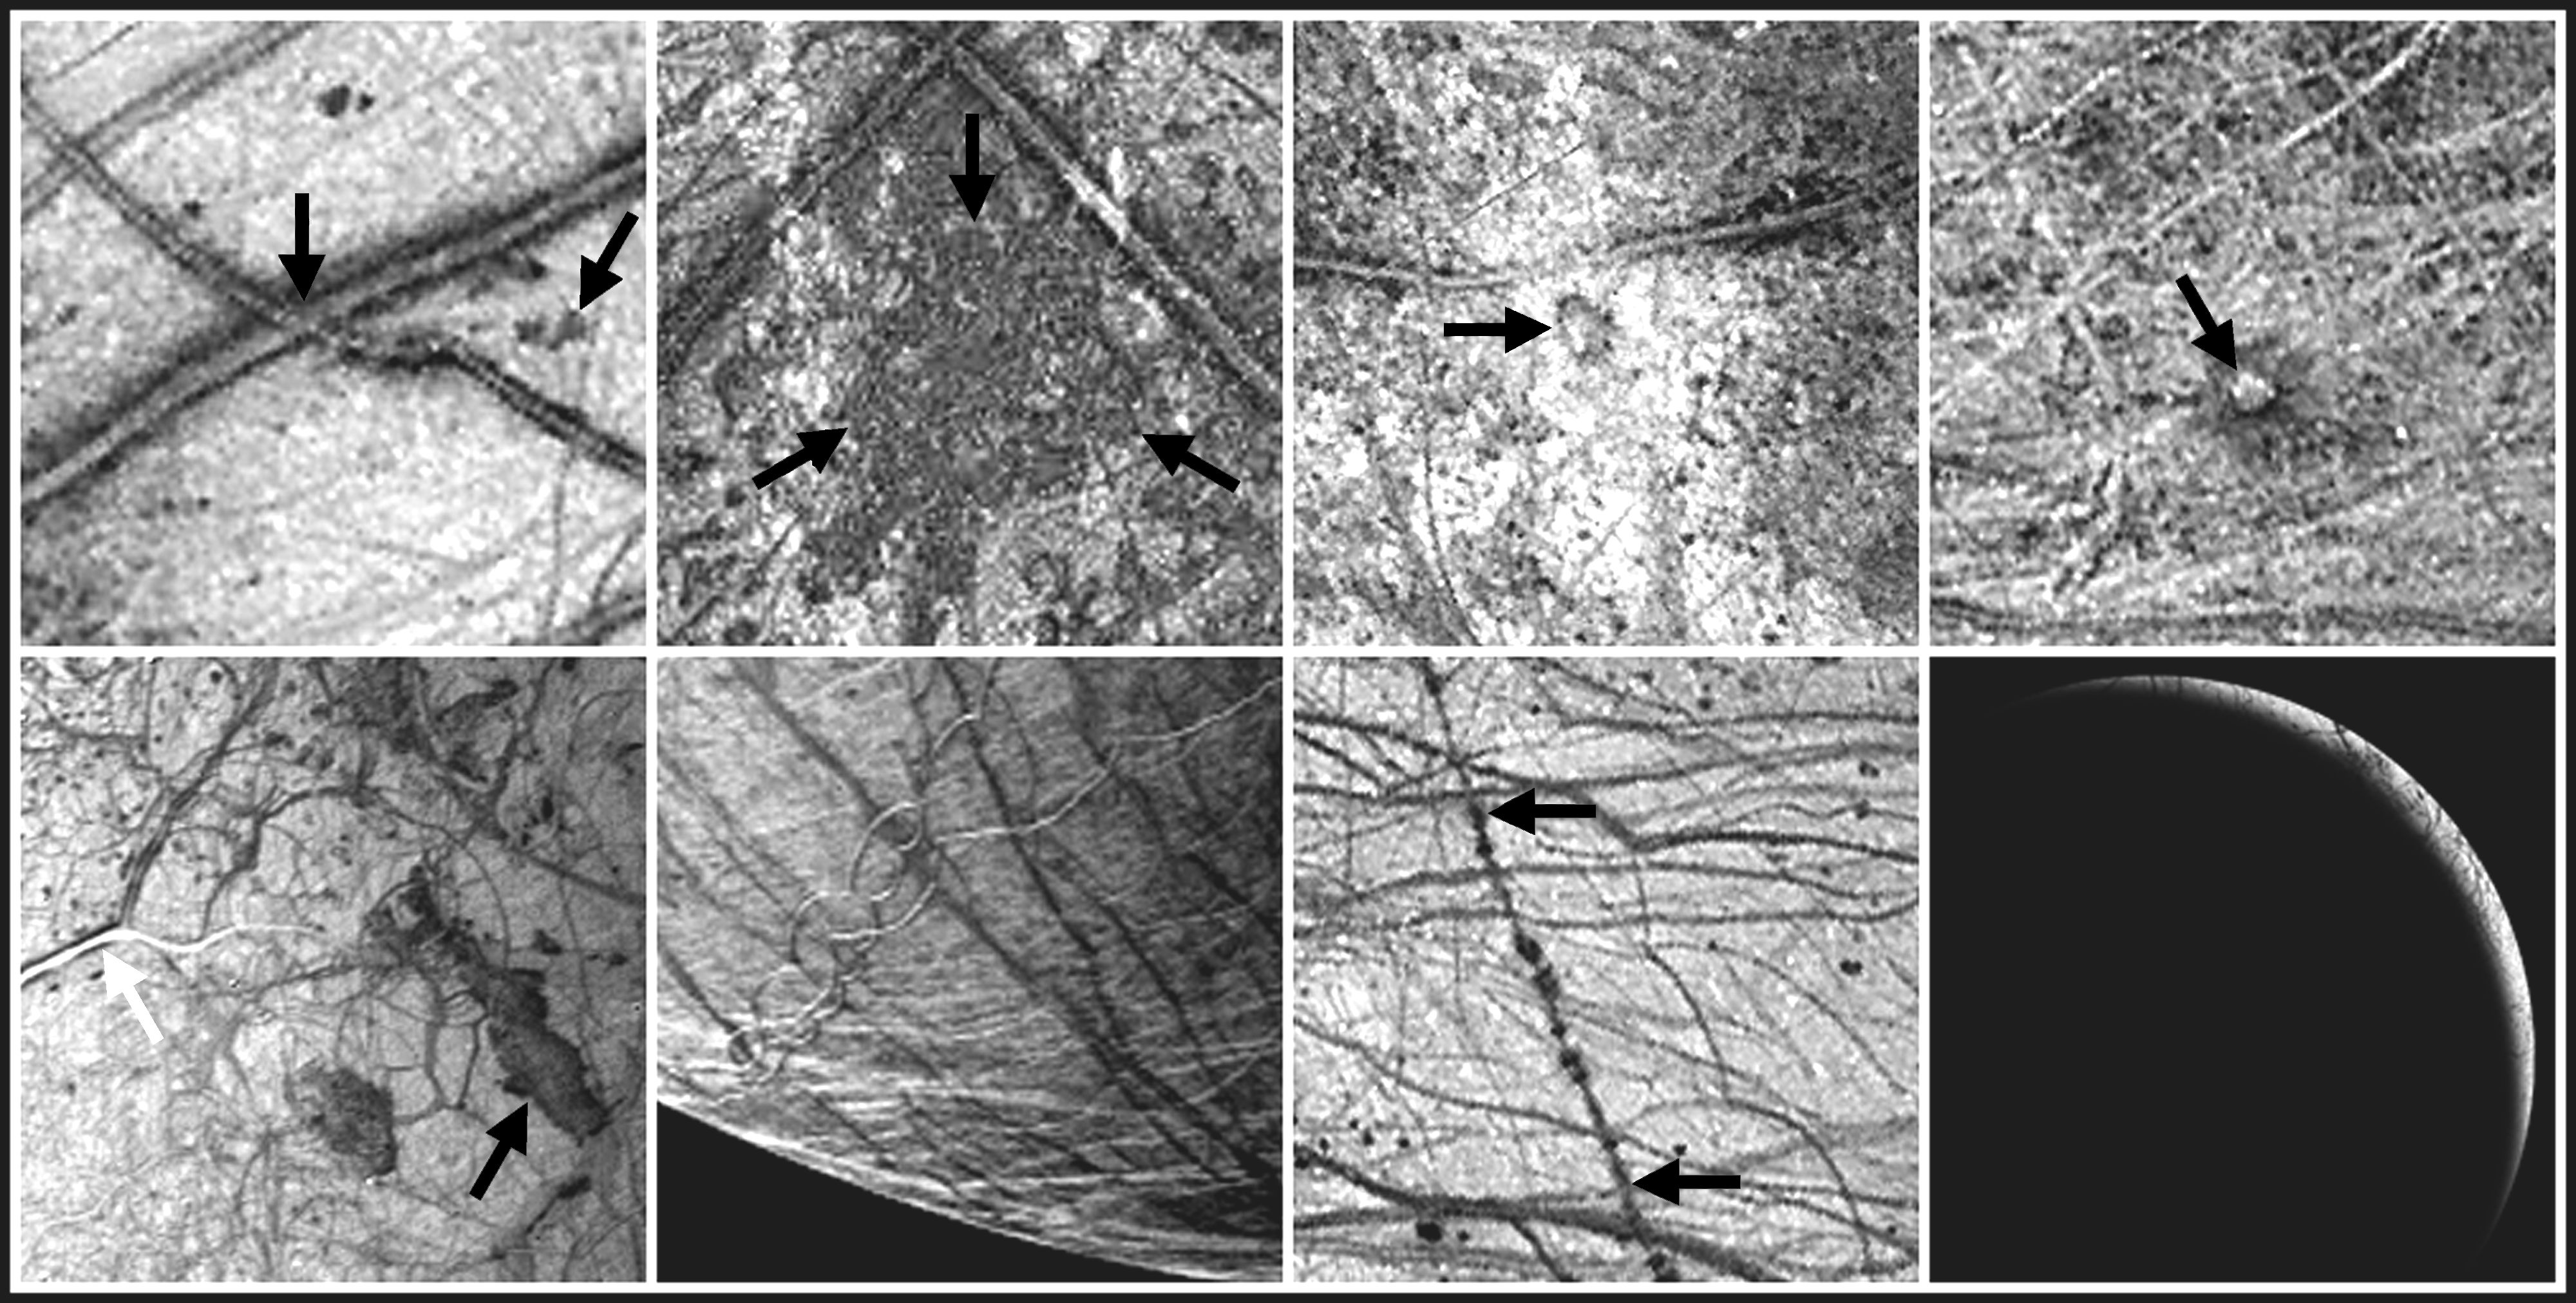

Europa Imaging Highlights During GEM

During the two year Galileo Europa Mission (GEM), NASA’s Galileo spacecraft will focus intensively on Jupiter’s intriguing moon, Europa. This montage shows samples of some of the features that will be imaged during eight successive orbits. The images in this montage are in order of increasing orbit from the upper left (orbit 11) to the lower right (orbit 19).

DESCRIPTIONS AND APPROXIMATE RESOLUTIONS

Triple bands and dark spots1.6 kilometers/pixel

Conamara Chaos1.6 kilometers/pixel

Mannan’an Crater1.6 kilometers/ pixel

Cilix1.6 kilometers/pixel

Agenor Linea and Thrace Macula2 kilometers/pixel

South polar terrain2 kilometers/pixel

Rhadamanthys Linea1.6 kilometers/pixel

Europa plume search7 kilometers/pixel

< /tr>
1. Triple bands and dark spots were the focus of some images from Galileo’s eleventh orbit of Jupiter. Triple bands are multiple ridges with dark deposits along the outer margins. Some extend for thousands of kilometers across Europa’s icy surface. They are cracks in the ice sheet and indicate the great stresses imposed on Europa by tides raised by Jupiter, as well as Europa’s neighboring moons, Ganymede and Io. The dark spots or “lenticulae” are spots of localized disruption.

2. The Conamara Chaos region reveals icy plates which have broken up, moved, and rafted into new positions. This terrain suggests that liquid water or ductile ice was present near the surface. On Galileo’s twelfth orbit of Jupiter, sections of this region with resolutions as high as 10 meters per picture element will be obtained.

3. Mannann’an Crater is a feature newly discovered by Galileo in June 1996. Color and high resolution images (to 40 meters per picture element) from Galileo’s fourteenth orbit of Jupiter will offer a close look at the crater and help characterize how impacts affect the icy surface of this moon.

4. Cilix, a large mound about 1.5 kilometers high, is the center of Europa’s coordinate system. Its concave top and what may be flow like features to the southwest of the mound are especially intriguing. The origin of this feature is unknown at present. Color, stereo, and high resolution images (to 65 meters per picture element) from Galileo’s fifteenth orbit of Jupiter will offer new insights and resolve questions about its origin.

5. Images of Agenor Linea (white arrow) and Thrace Macula (black arrow) with resolutions as high as 30 meters per picture element will be obtained during Galileo’s sixteenth orbit of Jupiter. Agenor is an unusually bright lineament on Europa. Is the brightness due to new ice, and if so, does it represent recent activity? Could the dark region of Thrace Macula be a flow from ice volcanism?

6. Images of Europa’s south polar terrain obtained during Galileo’s seventeenth orbit of Jupiter will offer insights into the processes which are active in this region. Is the ice crust thicker near Europa’s poles than near the equator? The prominent dark line running from upper left to lower right through the center of this image is Astypalaea Linea. It is a fault about the length of the San Andreas fault in California and is the largest such fault known on Europa. Images with resolutions of 48 meters per picture element will be obtained to examine its geologic structure.

7. This long lineament, Rhadamanthys Linea. is spotted with dark “freckles.” Are these freckle features formed by icy volcanism? Is this an early form of a triple band? Stereo and high resolution (to 46 meters per picture element) obtained during Galileo’s eighteenth orbit of Jupiter may indicate whether the lineament is the result of volcanic processes or is formed by other surface processes.

8. During Galileo’s nineteenth orbit of Jupiter, images of Europa will be taken with very low sun illuminations, similar to taking a picture at sunset or sunrise. The object will be to search for backlit plumes issuing from icy volcanic vents. Such plumes would be direct evidence of a liquid ocean beneath the ice. Resolutions will be as high as 40 meters per picture element. This picture was simulated image from Galileo data obtained during the spacecraft’s second orbit of Jupiter in September 1996.

North is to the top of the pictures. During orbit 13, the Galileo spacecraft was behind the sun from our vantage point on Earth so it did not obtain or transmit data from that orbit. The left two images in the bottom row were obtained by NASA’s Voyager 2 spacecraft in 1979; the remaining images were obtained by the Solid State Imaging (SSI) system on NASA’s Galileo spacecraft in 1996.

The Jet Propulsion Laboratory, Pasadena, CA manages the Galileo mission for NASA’s Office of Space Science, Washington, DC. JPL is an operating division of California Institute of Technology (Caltech).

Credit: NASA/JPL/DLR